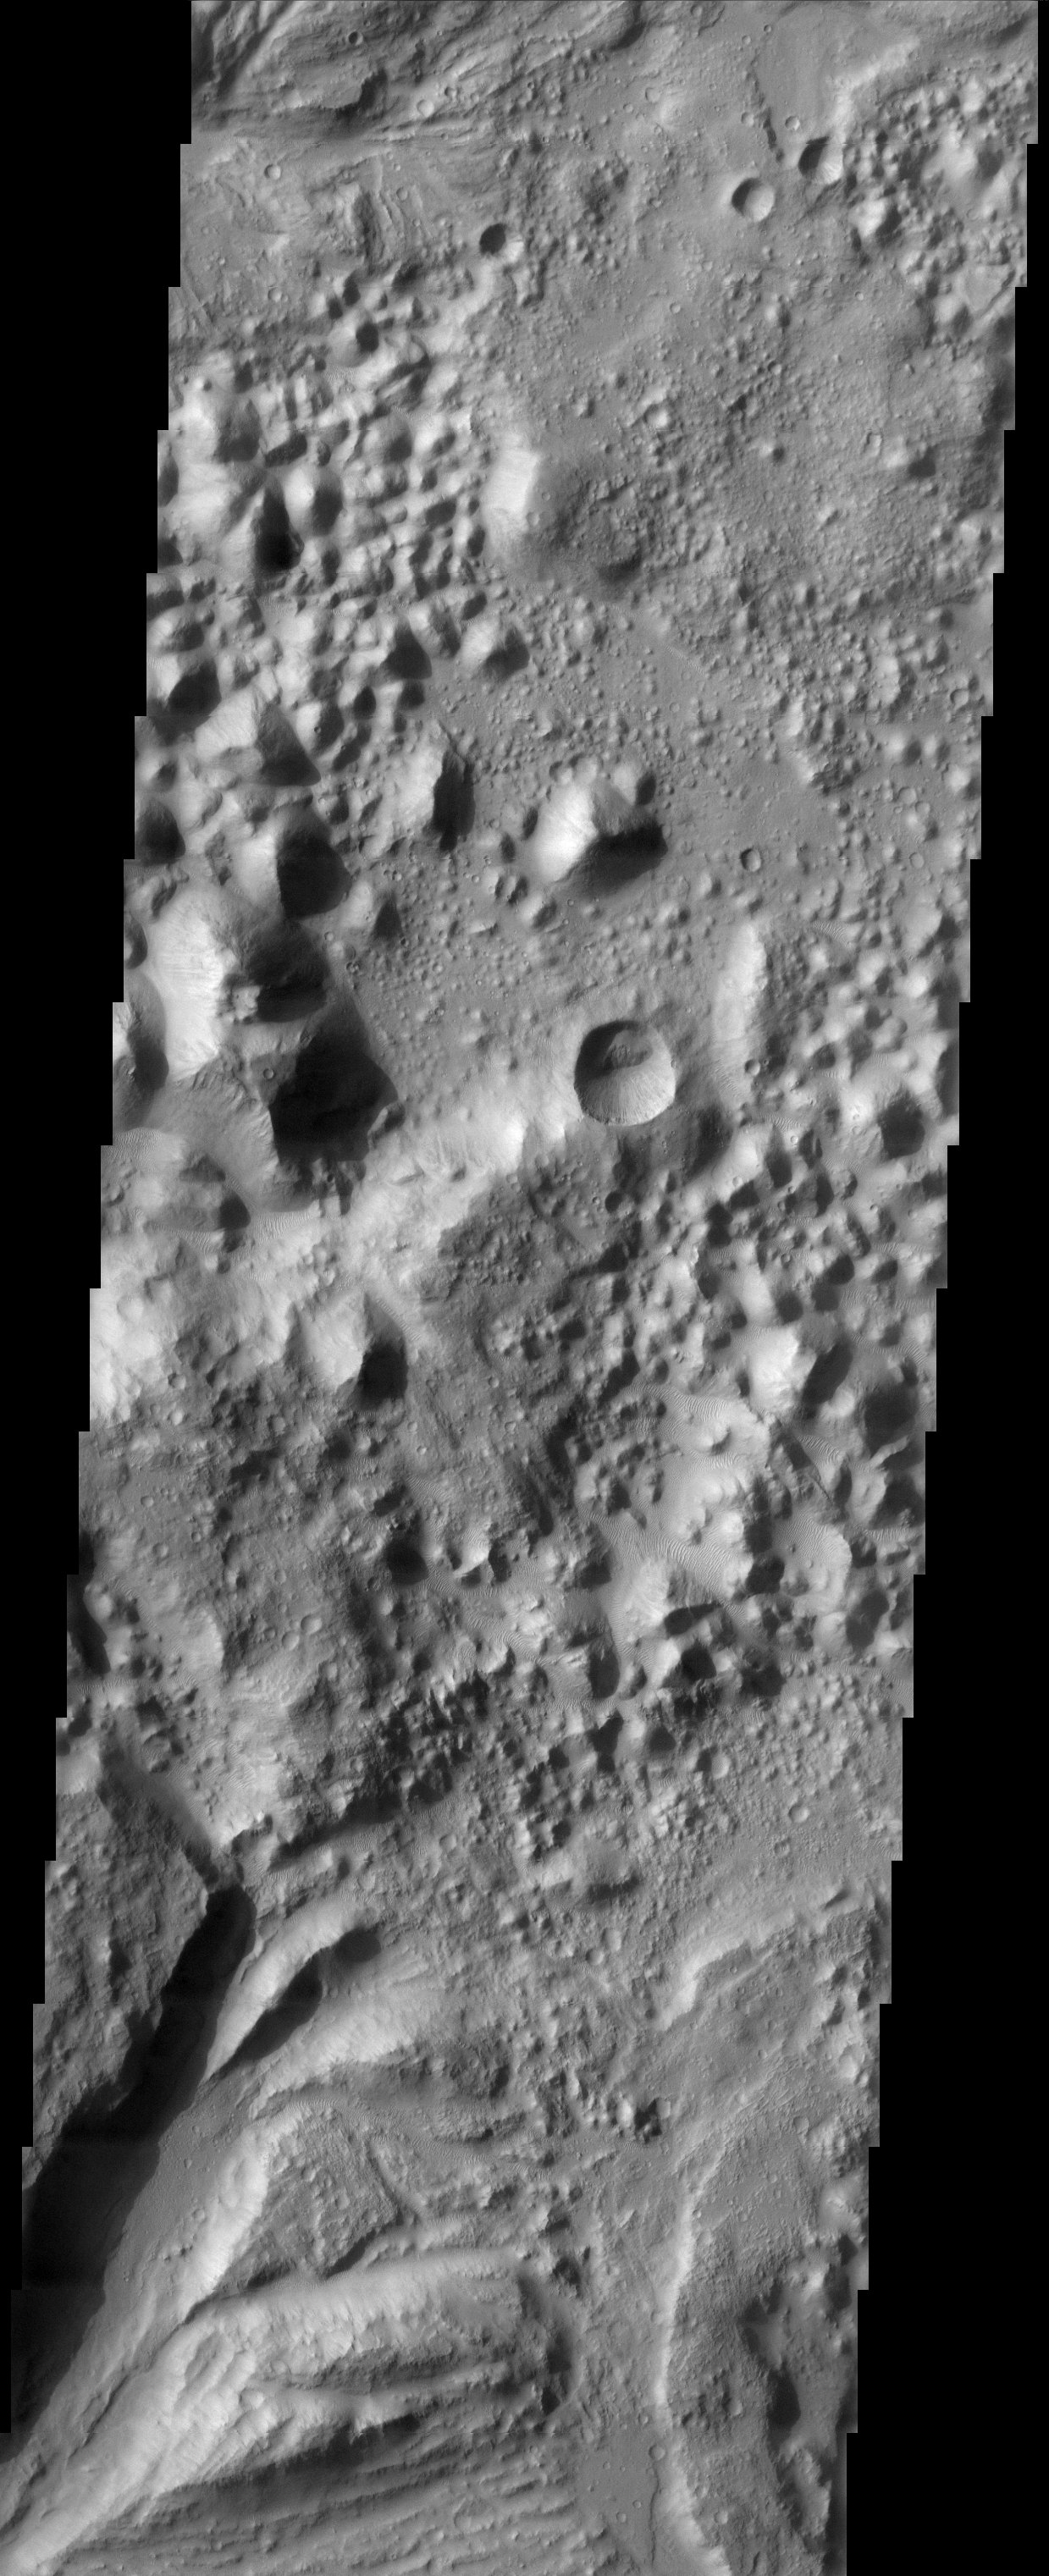

Hydaspis Chaos

Collapsed terrain in Hydapsis Chaos.

This is the source terrain for several outflow channels. Note: this THEMIS visual image has not been radiometrically nor geometrically calibrated for this preliminary release. An empirical correction has been performed to remove instrumental effects. A linear shift has been applied in the cross-track and down-track direction to approximate spacecraft and planetary motion. Fully calibrated and geometrically projected images will be released through the Planetary Data System in accordance with Project policies at a later time.

NASA’s Jet Propulsion Laboratory manages the 2001 Mars Odyssey mission for NASA’s Office of Space Science, Washington, D.C. The Thermal Emission Imaging System (THEMIS) was developed by Arizona State University, Tempe, in collaboration with Raytheon Santa Barbara Remote Sensing. The THEMIS investigation is led by Dr. Philip Christensen at Arizona State University. Lockheed Martin Astronautics, Denver, is the prime contractor for the Odyssey project, and developed and built the orbiter. Mission operations are conducted jointly from Lockheed Martin and from JPL, a division of the California Institute of Technology in Pasadena.

VIS Instrument. Latitude 3.2, Longitude 333.2 East. 19 meter/pixel resolution.

Credit: NASA/JPL/Arizona State University